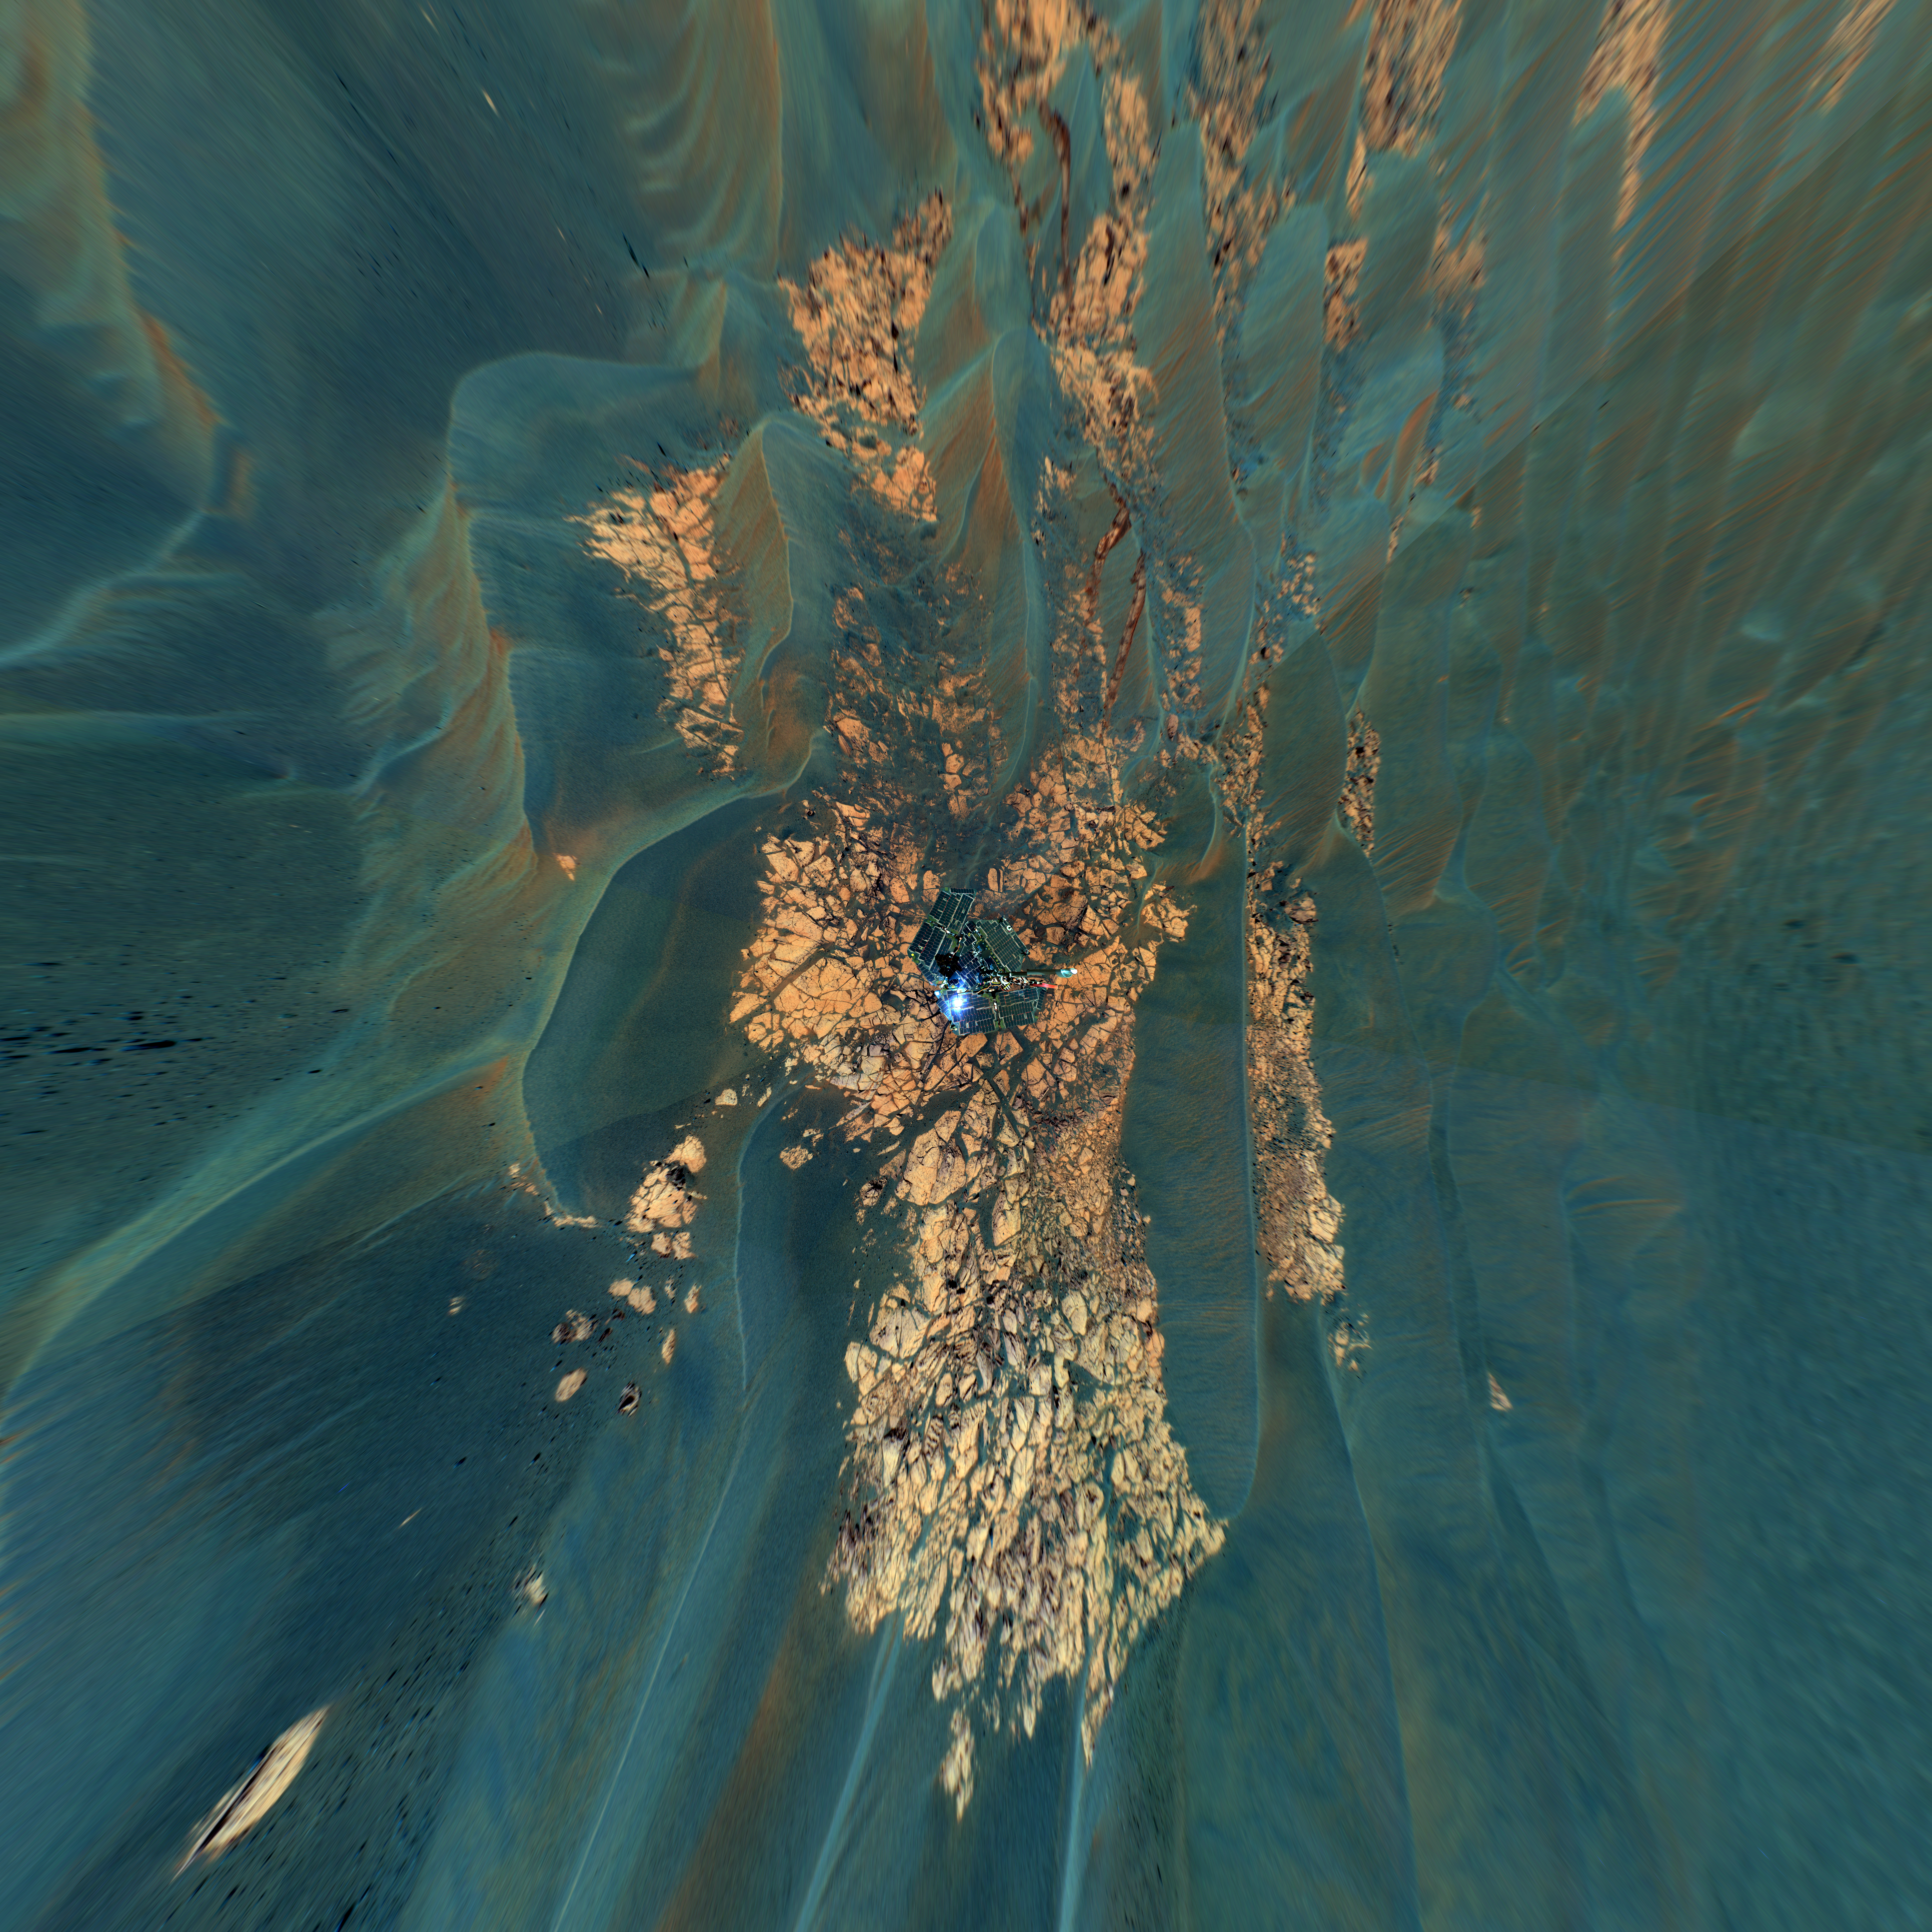

Bird’s-Eye View of Opportunity at ‘Erebus’ (Vertical)

This view combines frames taken by the panoramic camera on NASA’s Mars Exploration Rover Opportunity on the rover’s 652nd through 663rd Martian days, or sols (Nov. 23 to Dec. 5, 2005), at the edge of “Erebus Crater.” The mosaic is presented as a vertical projection. This type of projection provides a true-to-scale overhead view of the rover deck and nearby surrounding terrain. The view here shows outcrop rocks, sand dunes, and other features out to a distance of about 25 meters (82 feet) from the rover. Opportunity examined targets on the outcrop called “Rimrock” in front of the rover, testing the mobility and operation of Opportunity’s robotic arm. The view shows examples of the dunes and ripples that Opportunity has been crossing as the rover drives on the Meridiani plains.

This view is a false-color composite of images taken through the camera’s 750-nanometer, 530-nanometer and 430-nanometer filters. This kind of false-color scheme emphasizes differences in composition among the different kinds of materials that the rover is exploring.

Credit: NASA/JPL-Caltech/Cornell